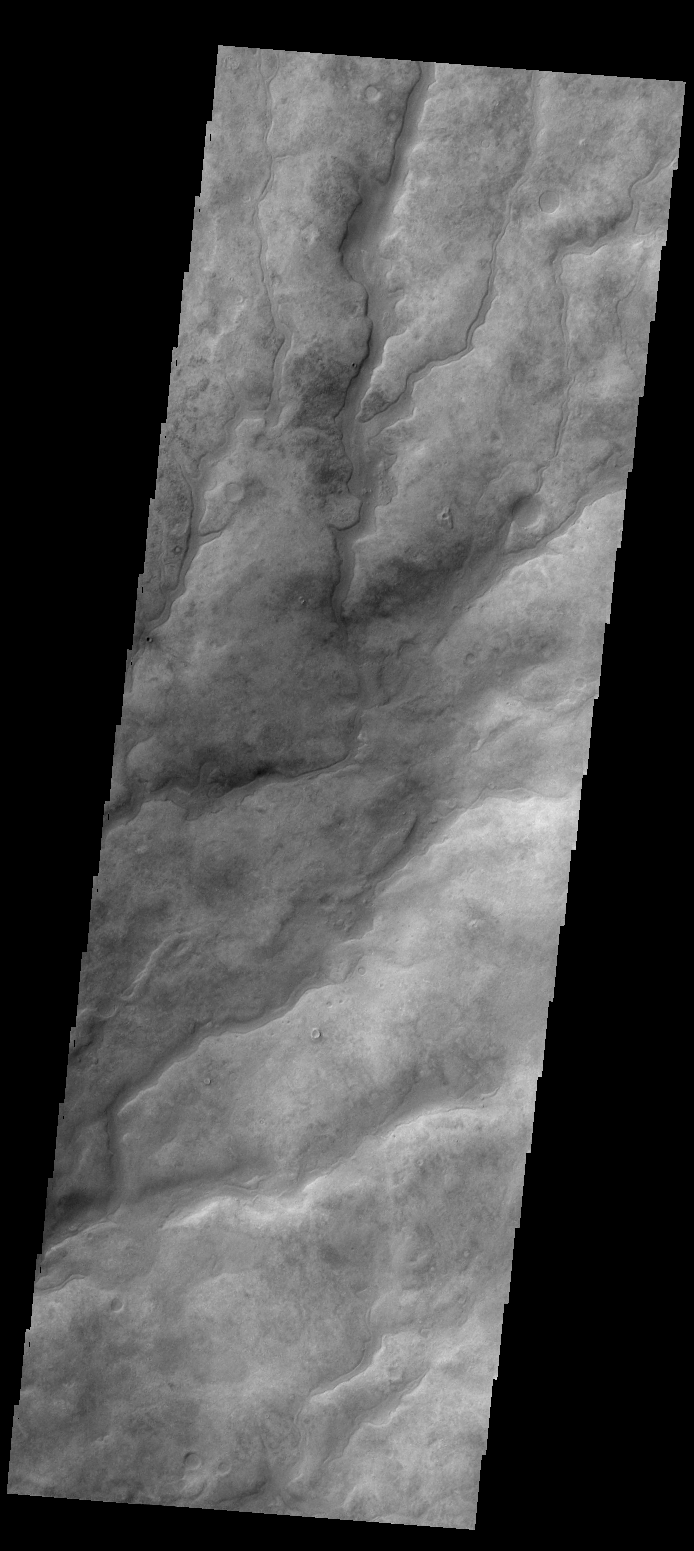

Valley Networks

The numerous valleys in this VIS image are dissecting part of Aonia Terra.

Credit: NASA/JPL/ASU